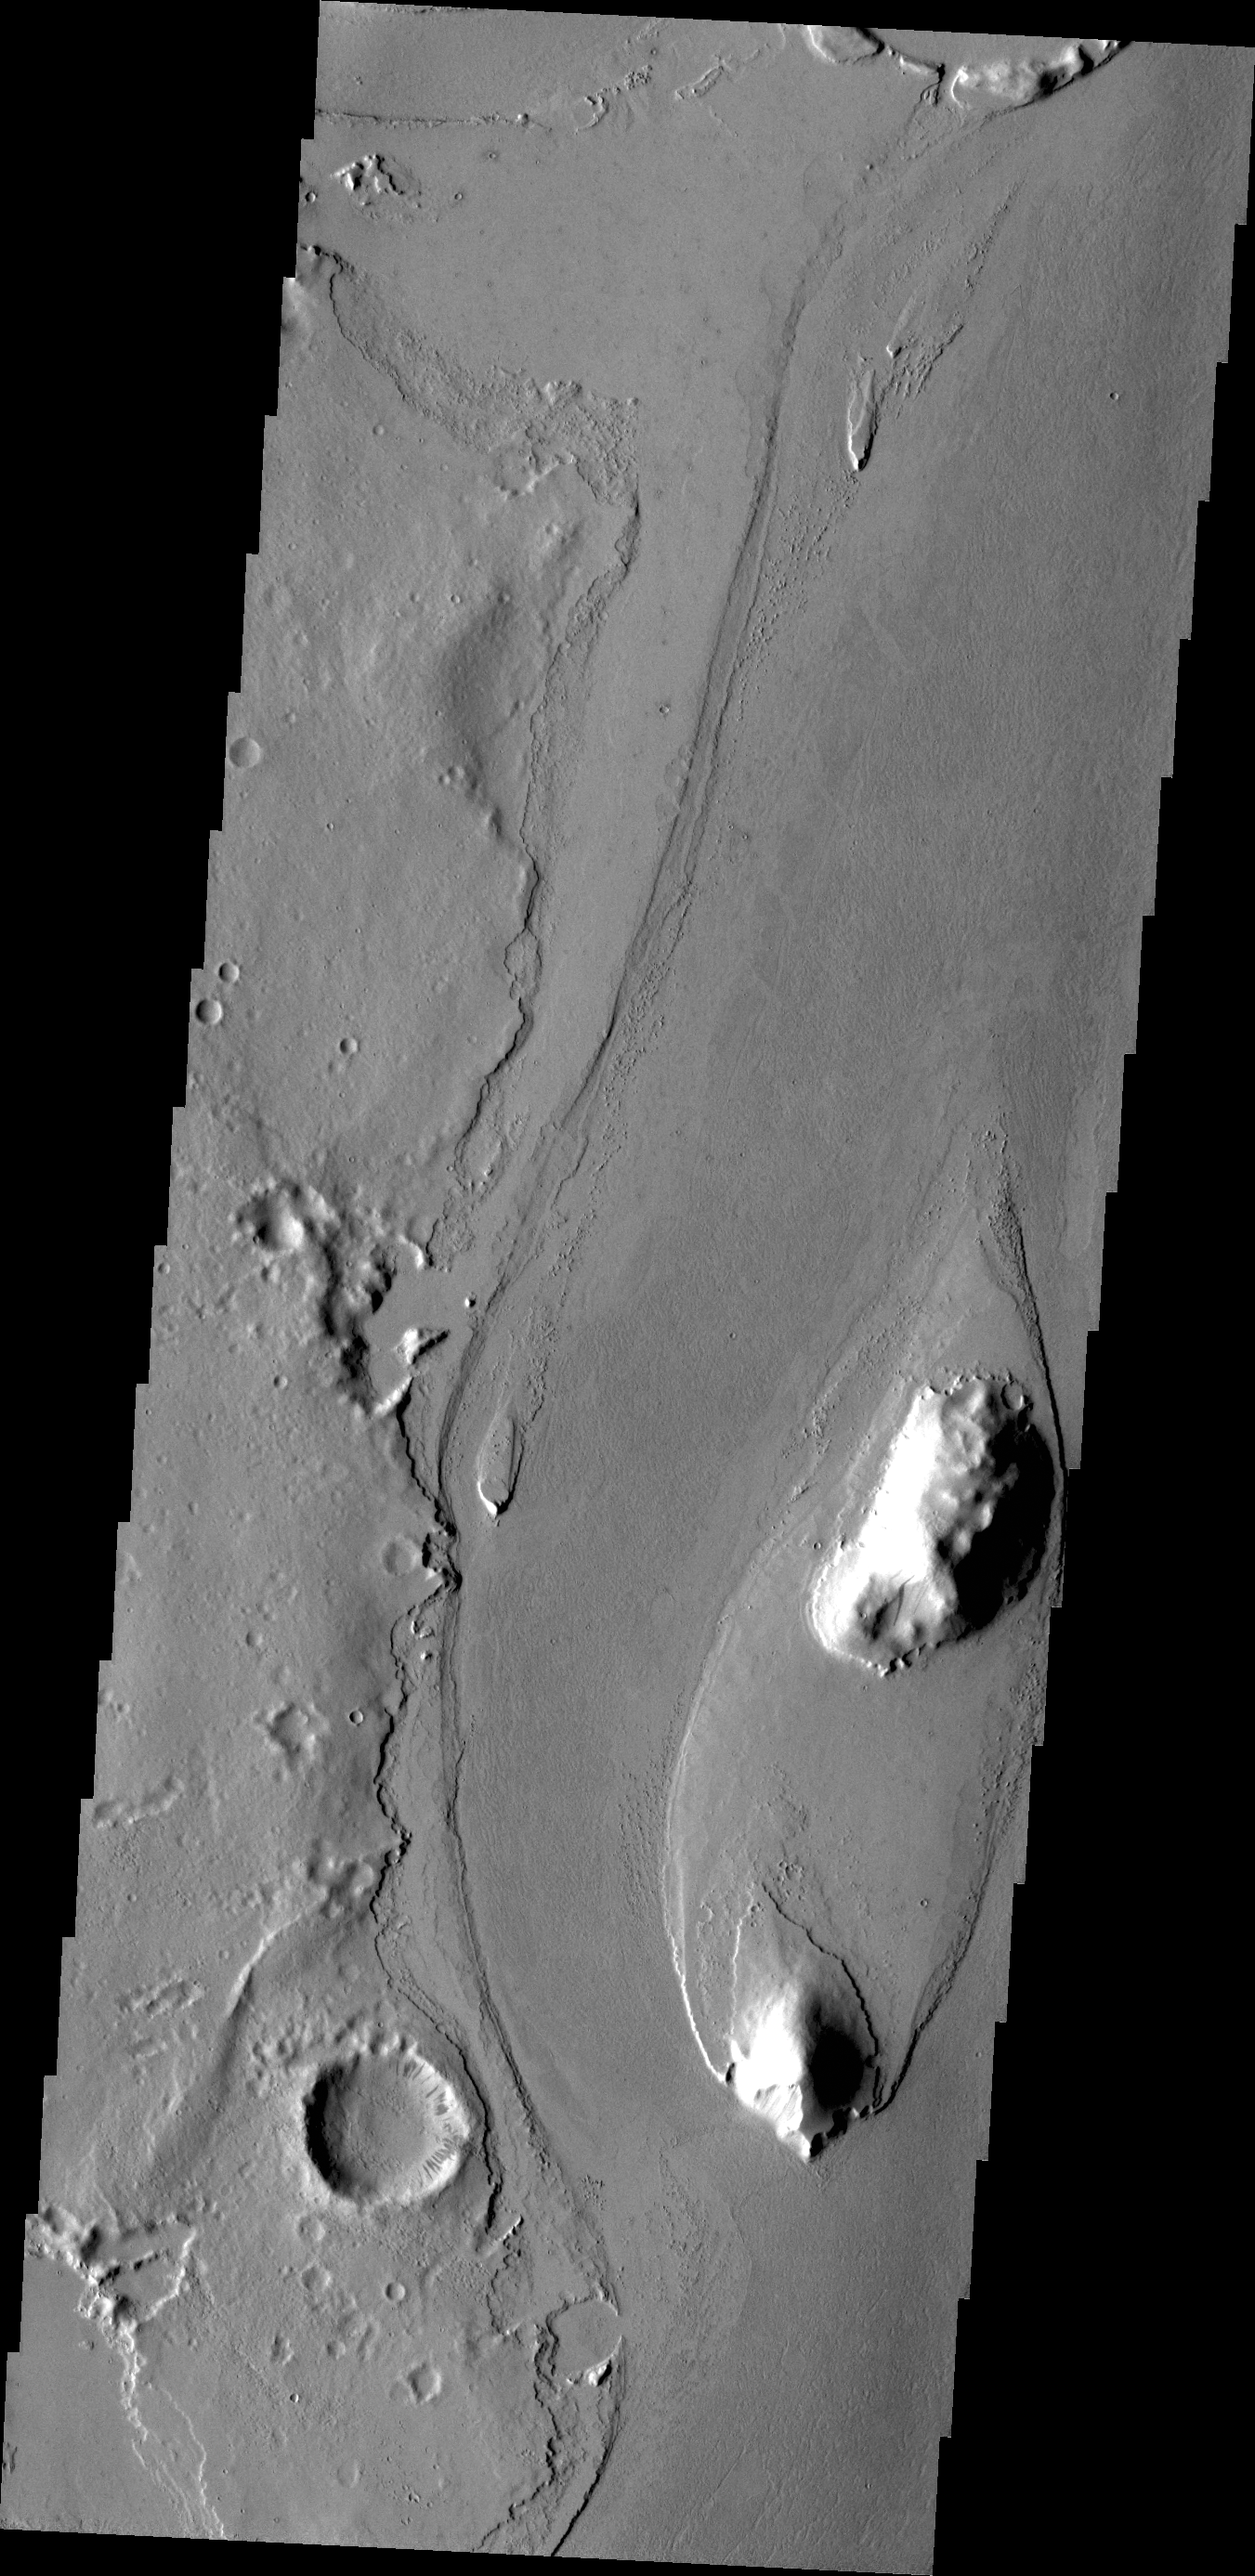

Streamlined Island

The streamlined island in this VIS image is located in the channel of Marte Vallis.

Credit: NASA/JPL/ASU